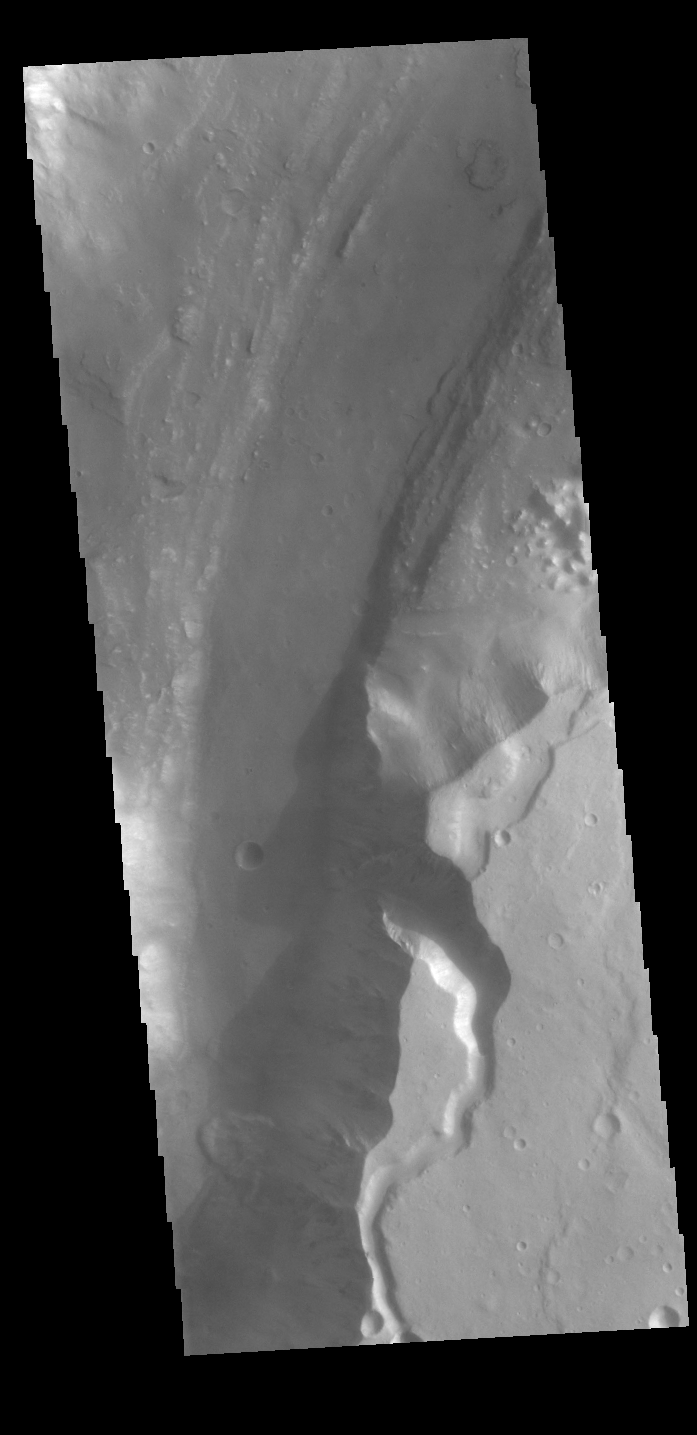

Shalbatana Vallis

Today’s VIS image shows a portion of Shalbatana Vallis. Located in Xanthe Terra, Shalbatana Vallis is an outflow channel carved by massive floods of escaping groundwater whose source lies far to the south of this image. Shalbatana Vallis is over 1300 km long (808 miles). This channel, and all others in this region, drain into Chryse Planitia. A small landslide deposit is visible at the bottom of the image.

Credit: NASA/JPL-Caltech/ASU